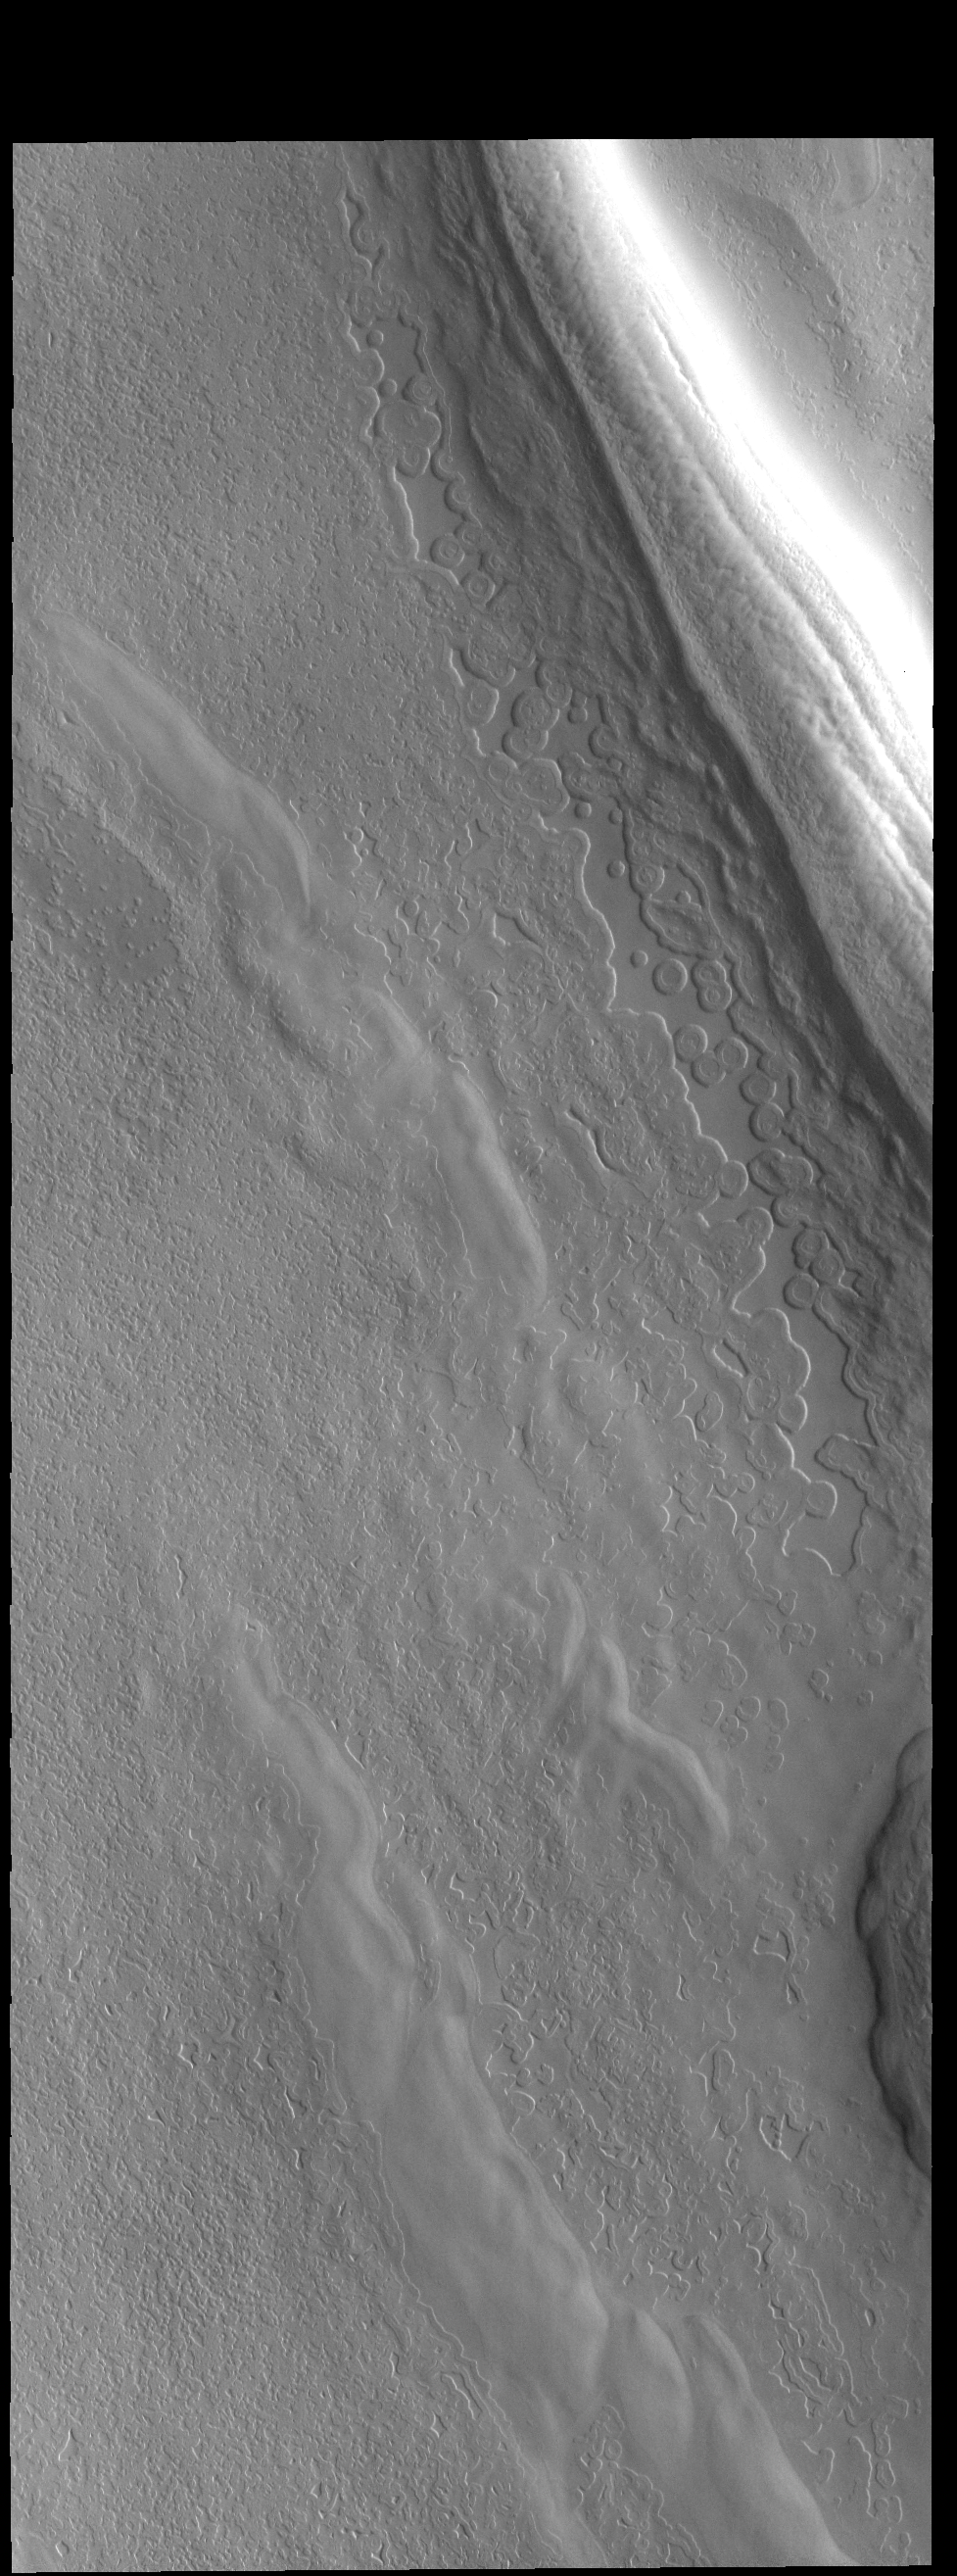

South Polar Cap

This VIS image shows part of a depression (or trough) on the polar cap.

Credit: NASA/JPL-Caltech/ASU